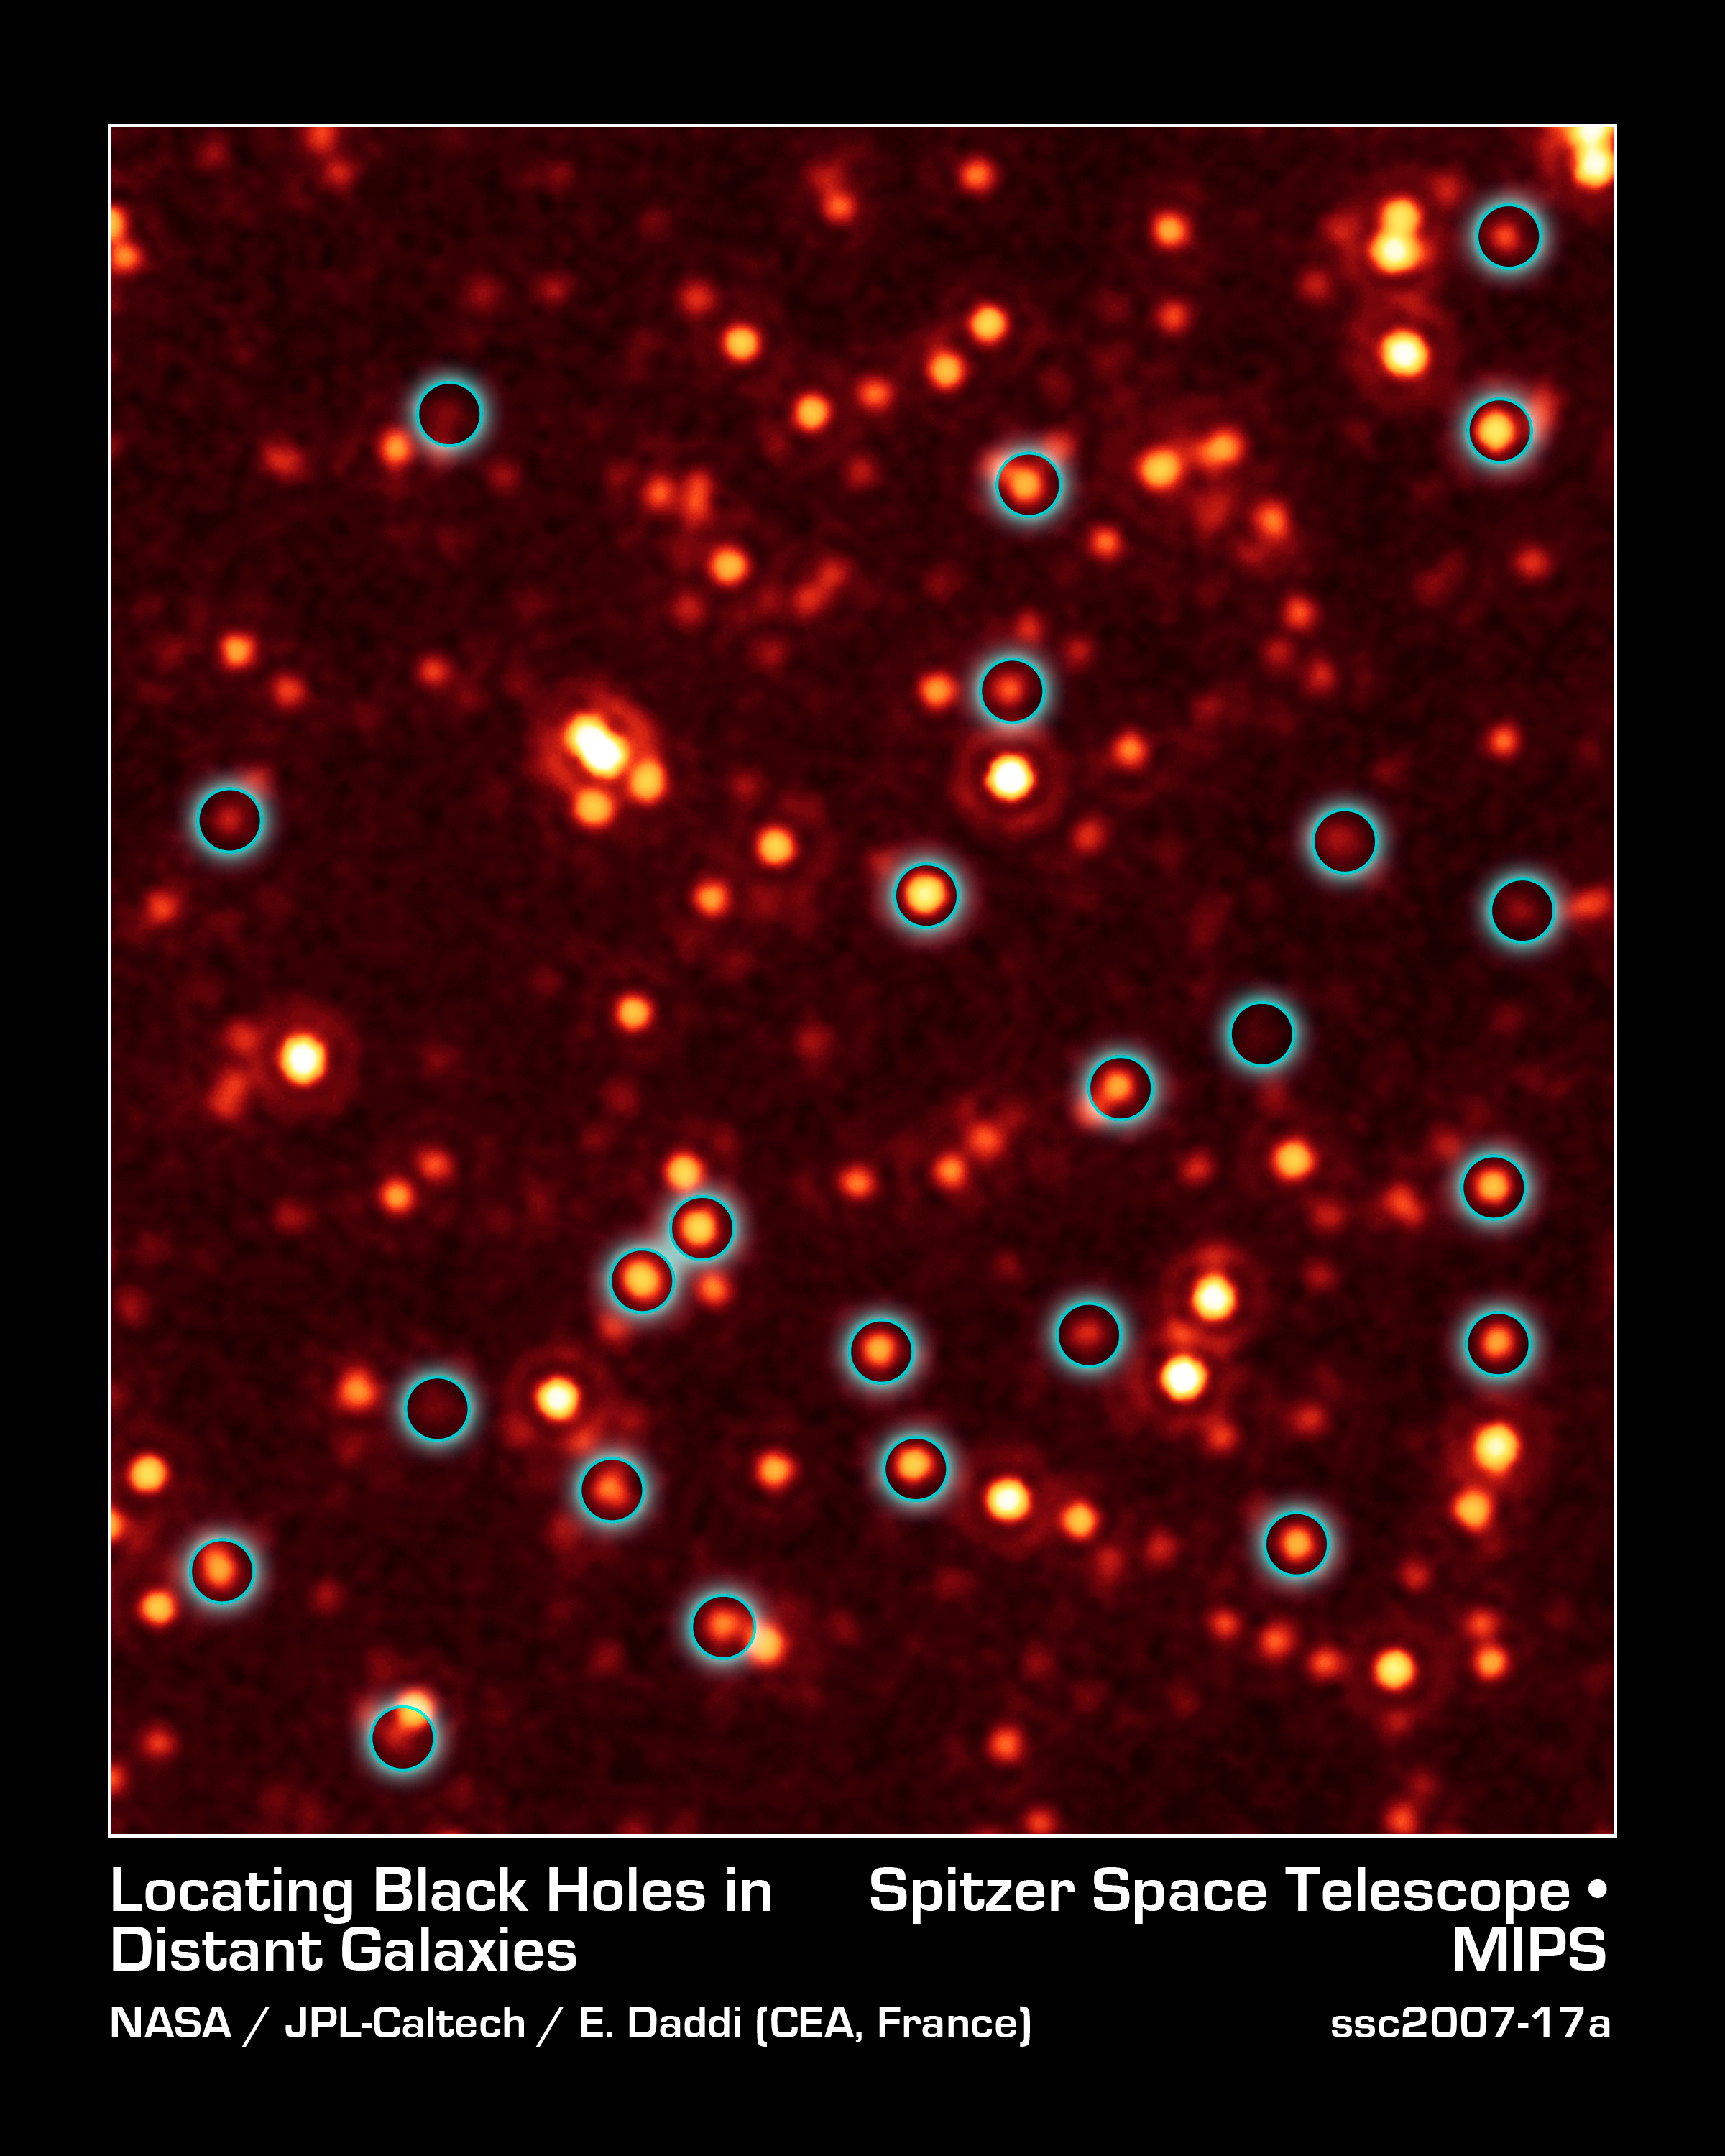

Missing Black Hole Report: Hundreds Found!

A long-lost population of active supermassive black holes, or quasars, has been uncovered by NASA's Spitzer and Chandra space telescopes. This image, taken with Spitzer's infrared vision, shows a fraction of these black holes, which are located deep in the bellies of distant, massive galaxies (circled in blue).

Spitzer originally scanned the field of galaxies shown in the picture as part of a multiwavelength program called the Great Observatories Origins Deep Survey, or Goods. This picture shows a portion of the Goods field called Goods-South. When astronomers saw the Spitzer data, they were surprised to find that hundreds of the galaxies between 9 and 11 billion light-years away were shining with an unexpected excess of infrared light. They then followed up with X-ray data from Chandra of the same field, and applied a technique called stacking, which adds up the faint light of multiple galaxies. The results revealed that the infrared-bright galaxies are hiding many black holes that had been theorized about before but never seen. This excess infrared light is being produced by the growing black holes.

The other smudges in this picture are distant galaxies, most of which are closer to us than the circled galaxies, causing them to appear brighter.

This image was taken by Spitzer's multiband imaging photometer at a wavelength of 24 microns. It shows the faintest distant objects ever observed with Spitzer at this wavelength.

Credit: NASA/JPL-Caltech/E. Daddi (CEA, France)